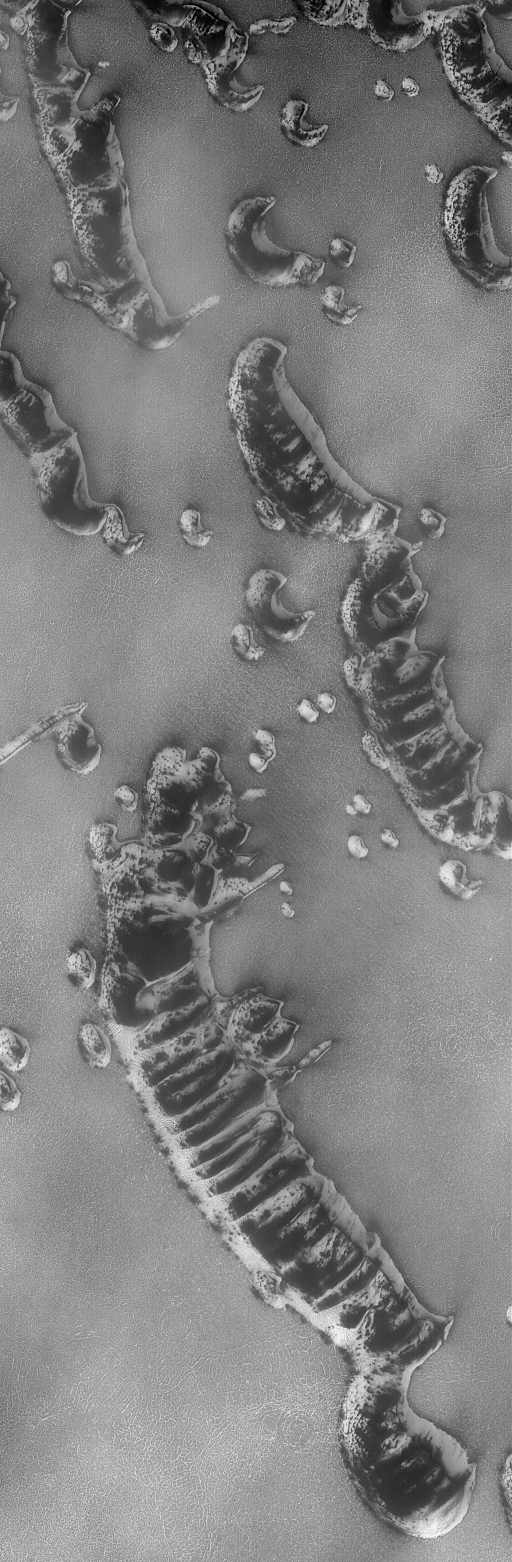

Springtime for Dunes

06 August 2004
The springtime retreat of the north polar seasonal frost cap is progressing on schedule. This Mars Global Surveyor (MGS) Mars Orbiter Camera (MOC) image shows the state of defrosting north polar sand dunes just three days ago on 3 August 2004. Dark areas on the dunes are patches of bare sand; bright areas are remnants of frost deposited during the previous winter. Summer will arrive on 20 September 2004. These dunes are located near 76.3°N, 263.5°W. Their steepest slopes, known as the slip face of each dune, point toward the northeast (upper right), indicating wind transport of sand from the southwest (lower left). The image covers an area about 3 km (1.9 mi) across and is illuminated by sunlight from the lower left.

Credit: NASA/JPL/Malin Space Science Systems